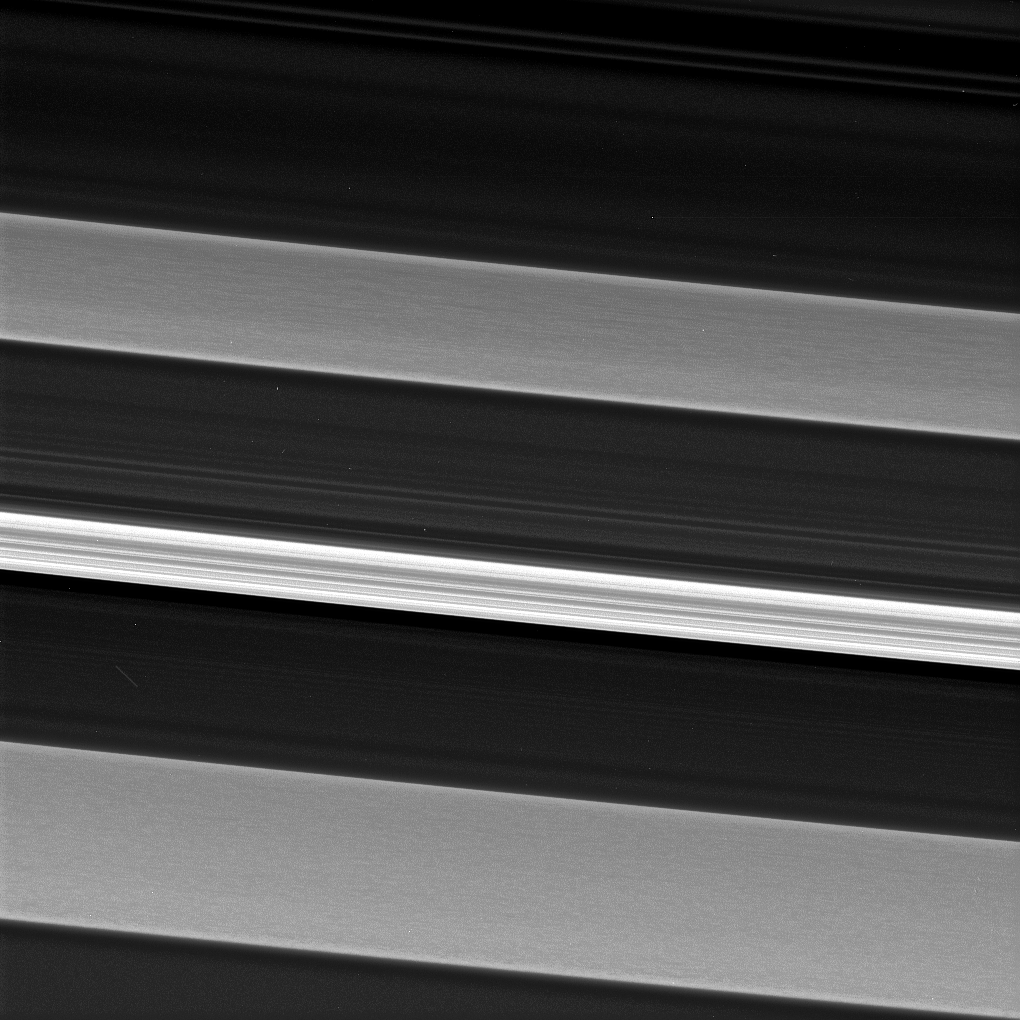

So Long, C Ring

Saturn’s C ring is home to a surprisingly rich array of structures and textures (see also PIA21618). Much of the structure seen in the outer portions of Saturn’s rings is the result of gravitational perturbations on ring particles by moons of Saturn.

Such interactions are called resonances. However, scientists are not clear as to the origin of the structures seen in this image which has captured an inner ring region sparsely populated with particles, making interactions between ring particles rare, and with few satellite resonances.

In this image, a bright and narrow ringlet located toward the outer edge of the C ring is flanked by two broader features called plateaus, each about 100 miles (160 kilometers) wide.

Plateaus are unique to the C ring. Cassini data indicates that the plateaus do not necessarily contain more ring material than the C ring at large, but the ring particles in the plateaus may be smaller, enhancing their brightness.This view looks toward the sunlit side of the rings from about 53 degrees above the ring plane. The image was taken in green light with the Cassini spacecraft narrow-angle camera on Aug. 14, 2017.

The view was acquired at a distance of approximately 117,000 miles (189,000 kilometers) from Saturn and at a Sun-Saturn-spacecraft, or phase, angle of 74 degrees. Image scale is 3,000 feet (1 kilometer) per pixel.

The Cassini spacecraft ended its mission on Sept. 15, 2017.

The Cassini mission is a cooperative project of NASA, ESA (the European Space Agency) and the Italian Space Agency. The Jet Propulsion Laboratory, a division of Caltech in Pasadena, manages the mission for NASA’s Science Mission Directorate, Washington. The Cassini orbiter and its two onboard cameras were designed, developed and assembled at JPL. The imaging operations center is based at the Space Science Institute in Boulder, Colorado.

Credit: NASA/JPL-Caltech/Space Science Institute